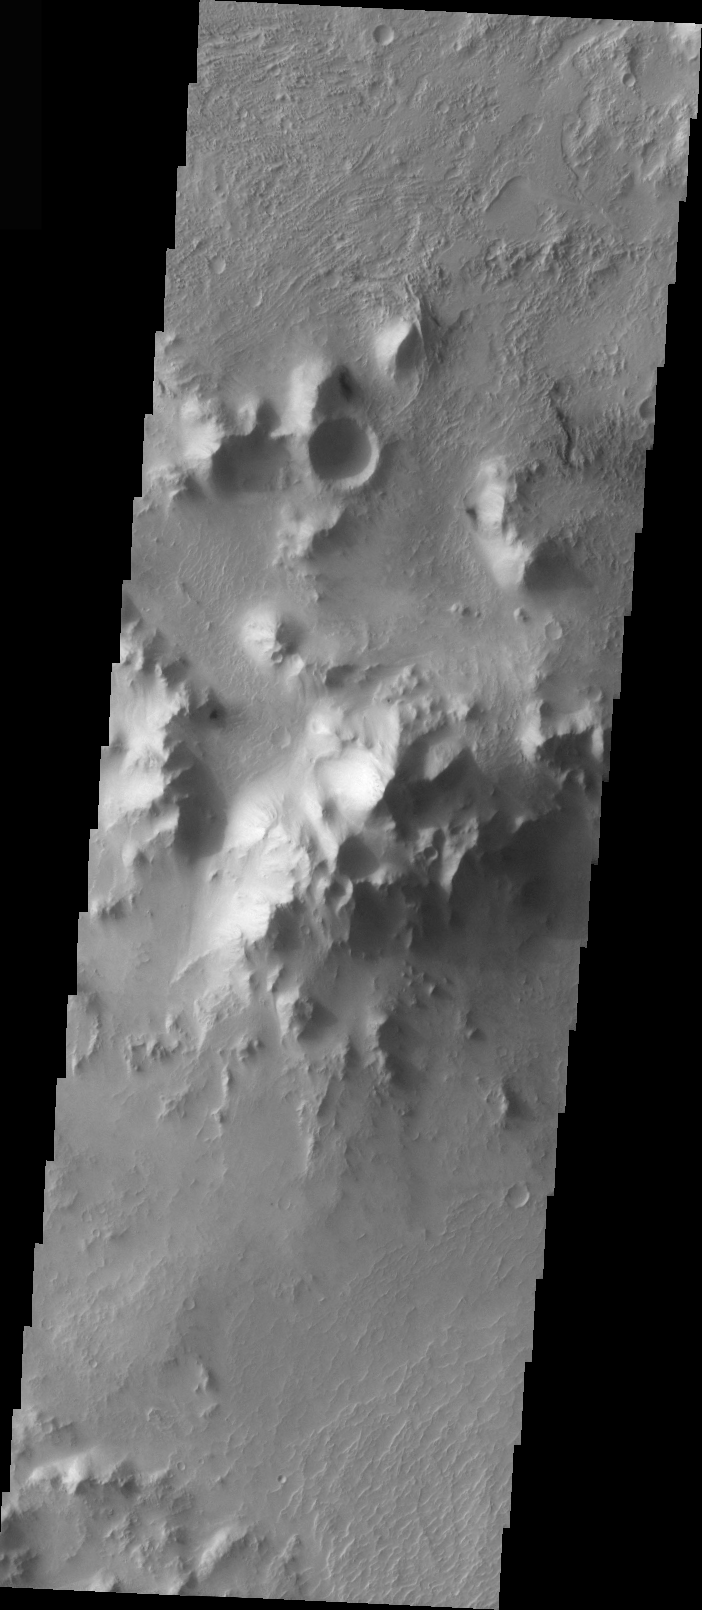

Isidis Planitia Central Peak

The topic for the Image of the Day for the weeks of March 7-18 will be mountains on Mars.

This is an image of a substantial central peak on the floor of a larger crater in Isidis Planitia.

A good diagram showing the structural difference between simple and complex craters is here: http://www.lpi.usra.edu/expmoon/science/craterstructure.html

Image information: VIS instrument. Latitude 5.4 Longitude 93.6 East (266.4 West). 19 meter/pixel resolution.

Note: this THEMIS visual image has not been radiometrically nor geometrically calibrated for this preliminary release. An empirical correction has been performed to remove instrumental effects. A linear shift has been applied in the cross-track and down-track direction to approximate spacecraft and planetary motion. Fully calibrated and geometrically projected images will be released through the Planetary Data System in accordance with Project policies at a later time.

NASA’s Jet Propulsion Laboratory manages the 2001 Mars Odyssey mission for NASA’s Office of Space Science, Washington, D.C. The Thermal Emission Imaging System (THEMIS) was developed by Arizona State University, Tempe, in collaboration with Raytheon Santa Barbara Remote Sensing. The THEMIS investigation is led by Dr. Philip Christensen at Arizona State University. Lockheed Martin Astronautics, Denver, is the prime contractor for the Odyssey project, and developed and built the orbiter. Mission operations are conducted jointly from Lockheed Martin and from JPL, a division of the California Institute of Technology in Pasadena.

Credit: NASA/JPL/Arizona State University